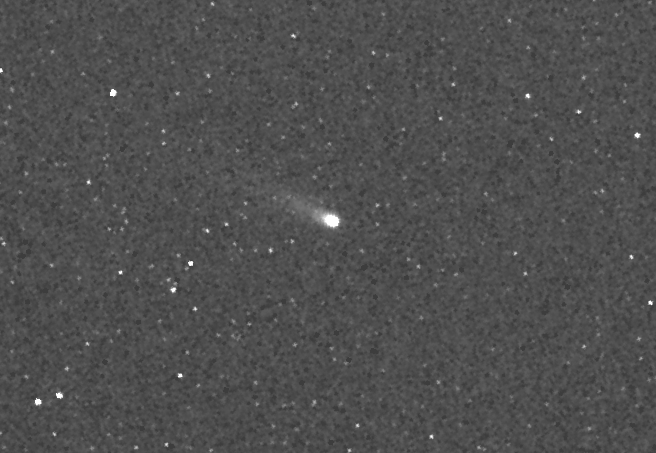

A Tale of Two Comets: ISON

Release Date: November 25, 2013 MESSENGER image of comet C/2012 S1 (ISON) during its closest approach to Mercury. At that time, ISON was approximately 22.5 million miles (36.2 million kilometers) from MESSENGER and 42.1 million miles (67.8 million kilometers) from the Sun. The image is 7° by 4.7° in size and has been slightly magnified and smoothed to enhance the faint tail of the comet. The tail was oriented at an angle to MESSENGER at the time and is foreshortened in this image; however, some faint structure can still be seen. MESSENGER's cameras have been acquiring targeted observations (watch an animation here) of Encke since October 28 and ISON since October 26, although the first faint detections didn't come until early November. During the closest approach of each comet to Mercury, the Mercury Atmospheric and Surface Composition Spectrometer (MASCS) and X-Ray Spectrometer (XRS) instruments also targeted the comets. Observations of ISON conclude on November 26, when the comet passes too close to the Sun, but MESSENGER will continue to monitor Encke with both the imagers and spectrometers through early December. Read this mission news story for more details. The MESSENGER spacecraft is the first ever to orbit the planet Mercury, and the spacecraft's seven scientific instruments and radio science investigation are unraveling the history and evolution of the Solar System's innermost planet. During the first two years of orbital operations, MESSENGER acquired over 150,000 images and extensive other data sets. MESSENGER is capable of continuing orbital operations until early 2015. Date acquired: 01:54:30 UTC on November 20, 2013 Instrument: Wide Angle Camera (WAC) of the Mercury Dual Imaging System (MDIS)

Credit: NASA/Johns Hopkins University Applied Physics Laboratory/Carnegie Institution of Washington/Southwest Research Institute